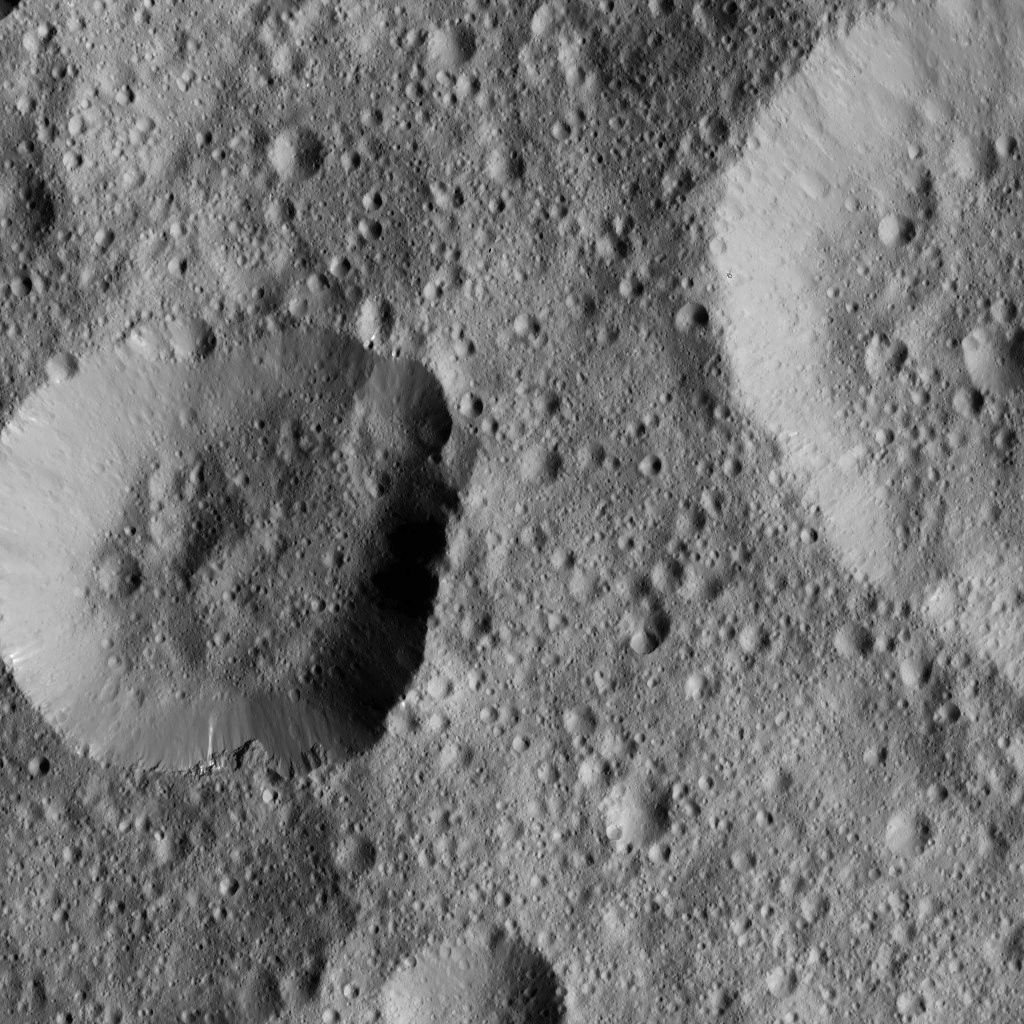

Dawn LAMO Image 42

NASA’s Dawn spacecraft took this image of unnamed craters in the northern hemisphere of Ceres. The crater at left displays rough spurs of compacted material along its lower edge, while the rest of its rim appears much smoother.

This view was obtained on Jan. 25, 2016, from Dawn’s low-altitude mapping orbit of 240 miles (385 kilometers). The image resolution is 120 feet (35 meters) per pixel.

Dawn’s mission is managed by JPL for NASA’s Science Mission Directorate in Washington. Dawn is a project of the directorate’s Discovery Program, managed by NASA’s Marshall Space Flight Center in Huntsville, Alabama. UCLA is responsible for overall Dawn mission science. Orbital ATK, Inc., in Dulles, Virginia, designed and built the spacecraft. The German Aerospace Center, the Max Planck Institute for Solar System Research, the Italian Space Agency and the Italian National Astrophysical Institute are international partners on the mission team.

Credit: NASA/JPL-Caltech/UCLA/MPS/DLR/IDA